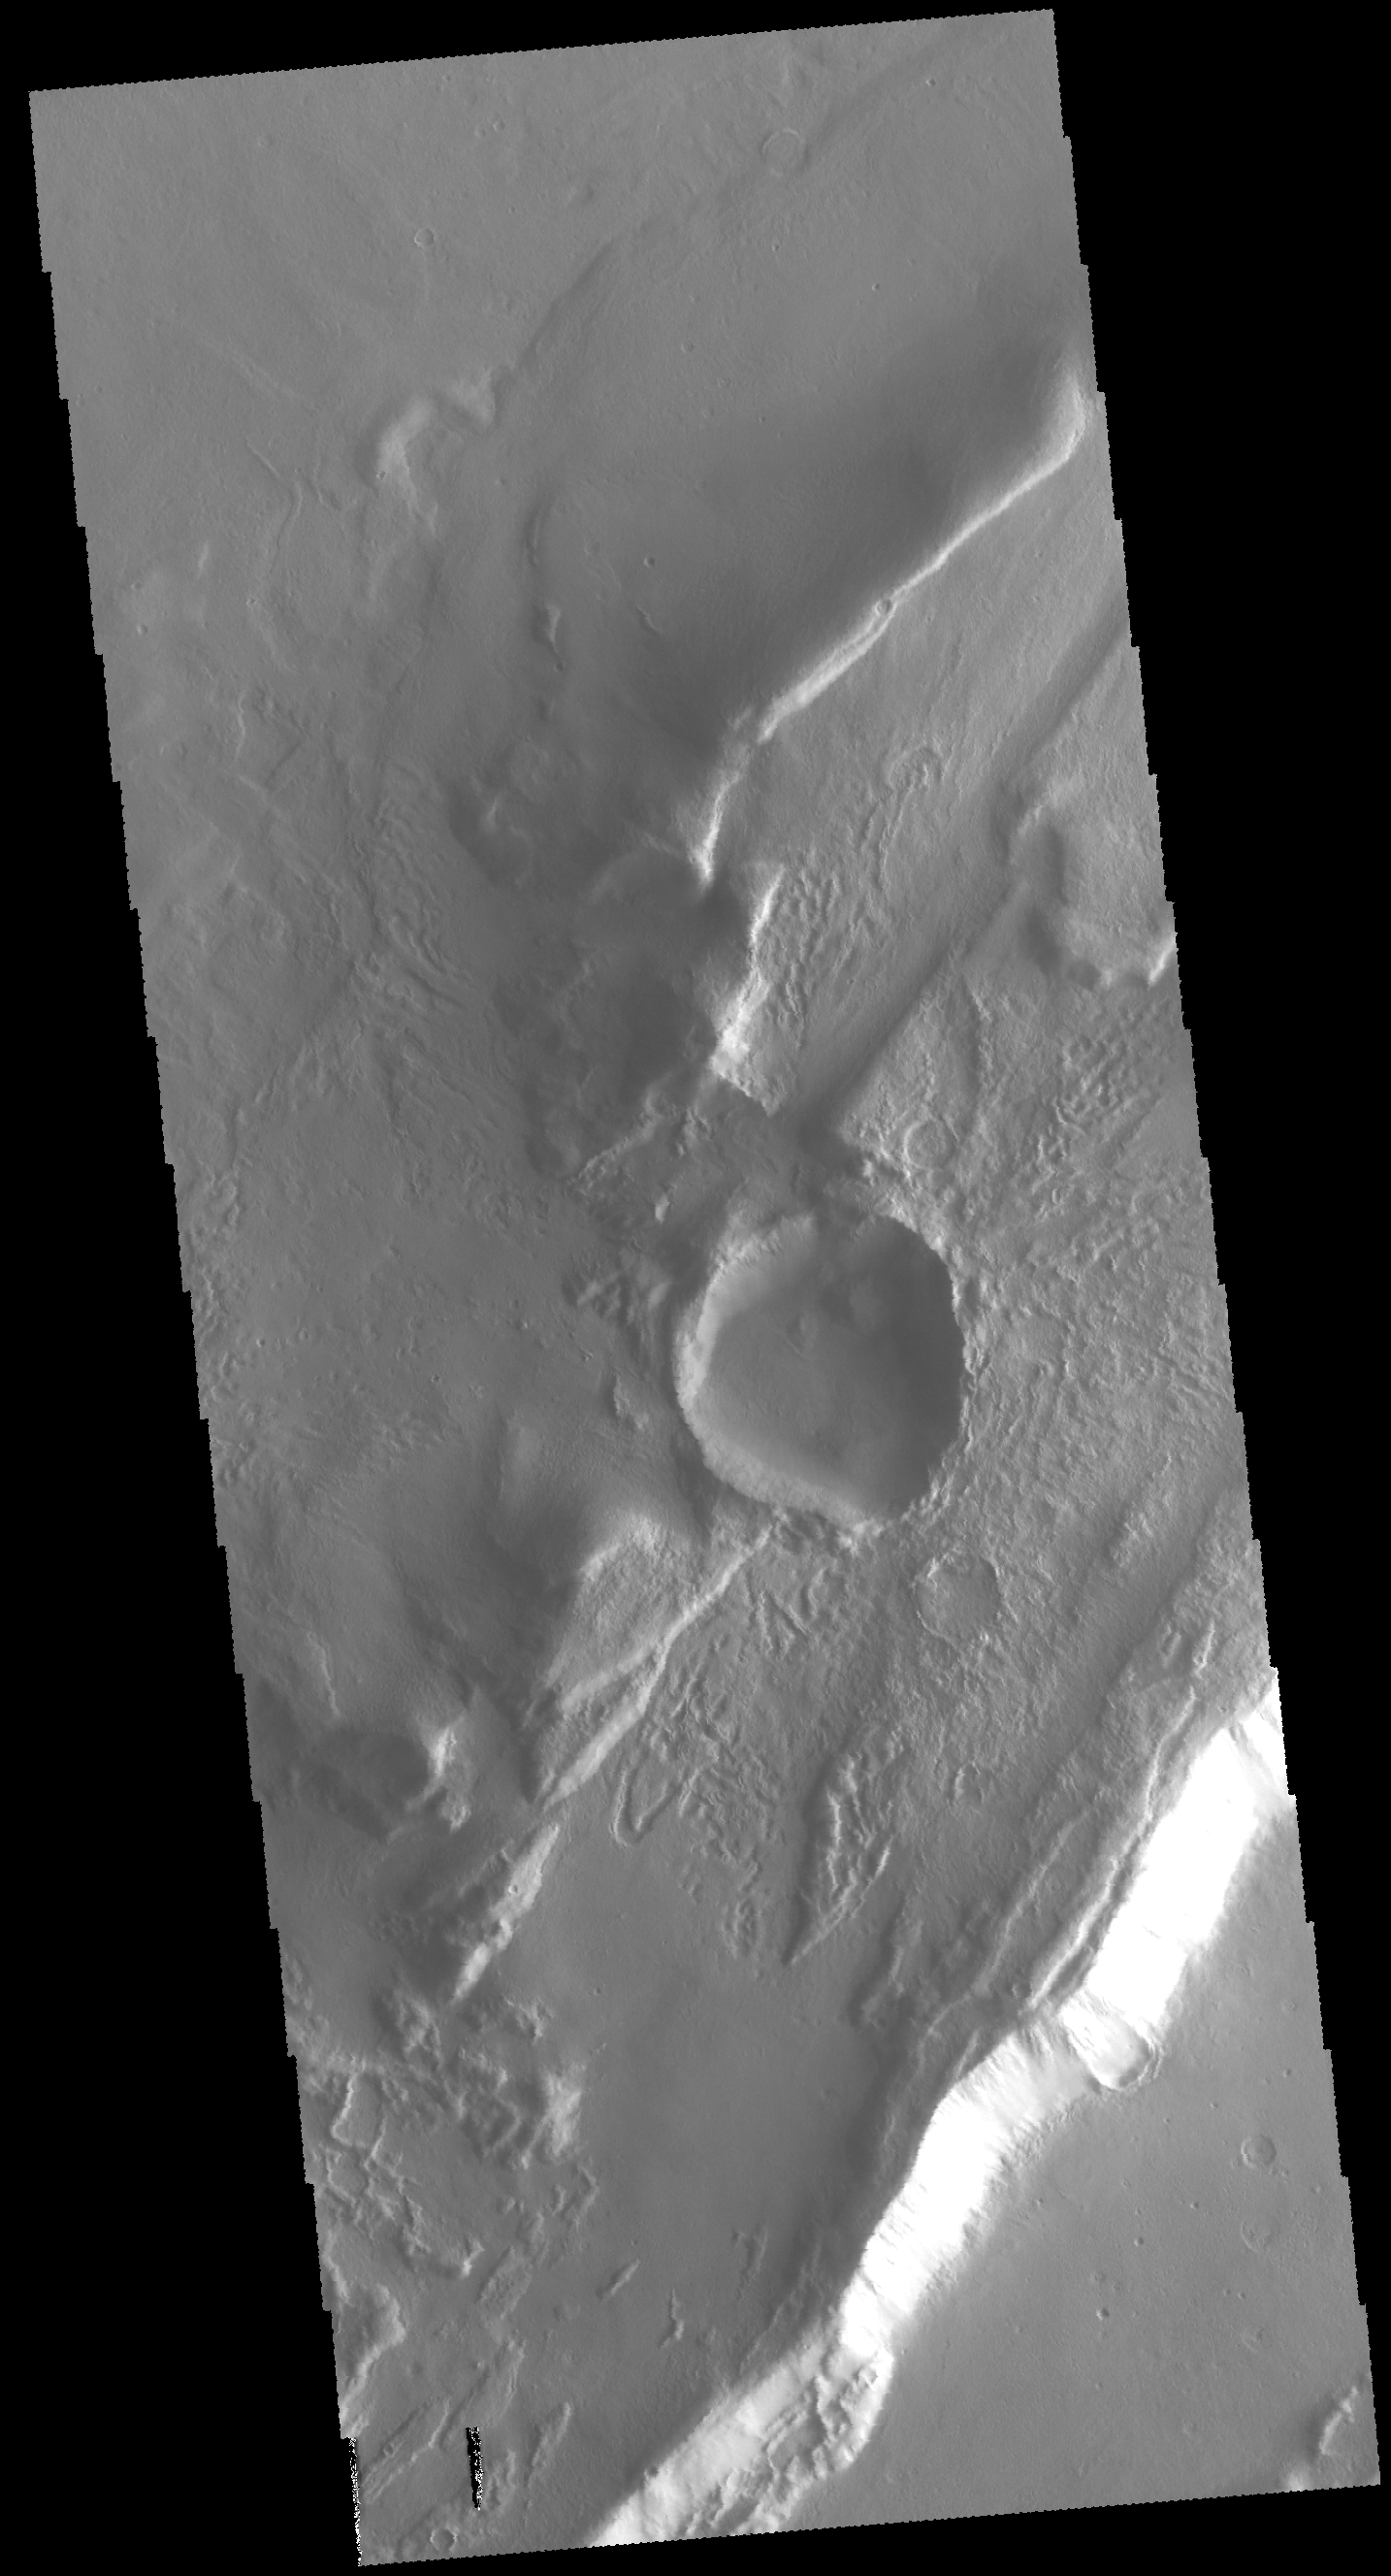

Tanaica Montes

This VIS image shows where an impact created a crater on top of a group of ridges called Tanaica Montes. The slightly out-of-round shape and the distribution of the ejecta was likely all due to the pre-existing landforms.

Credit: NASA/JPL-Caltech/ASU